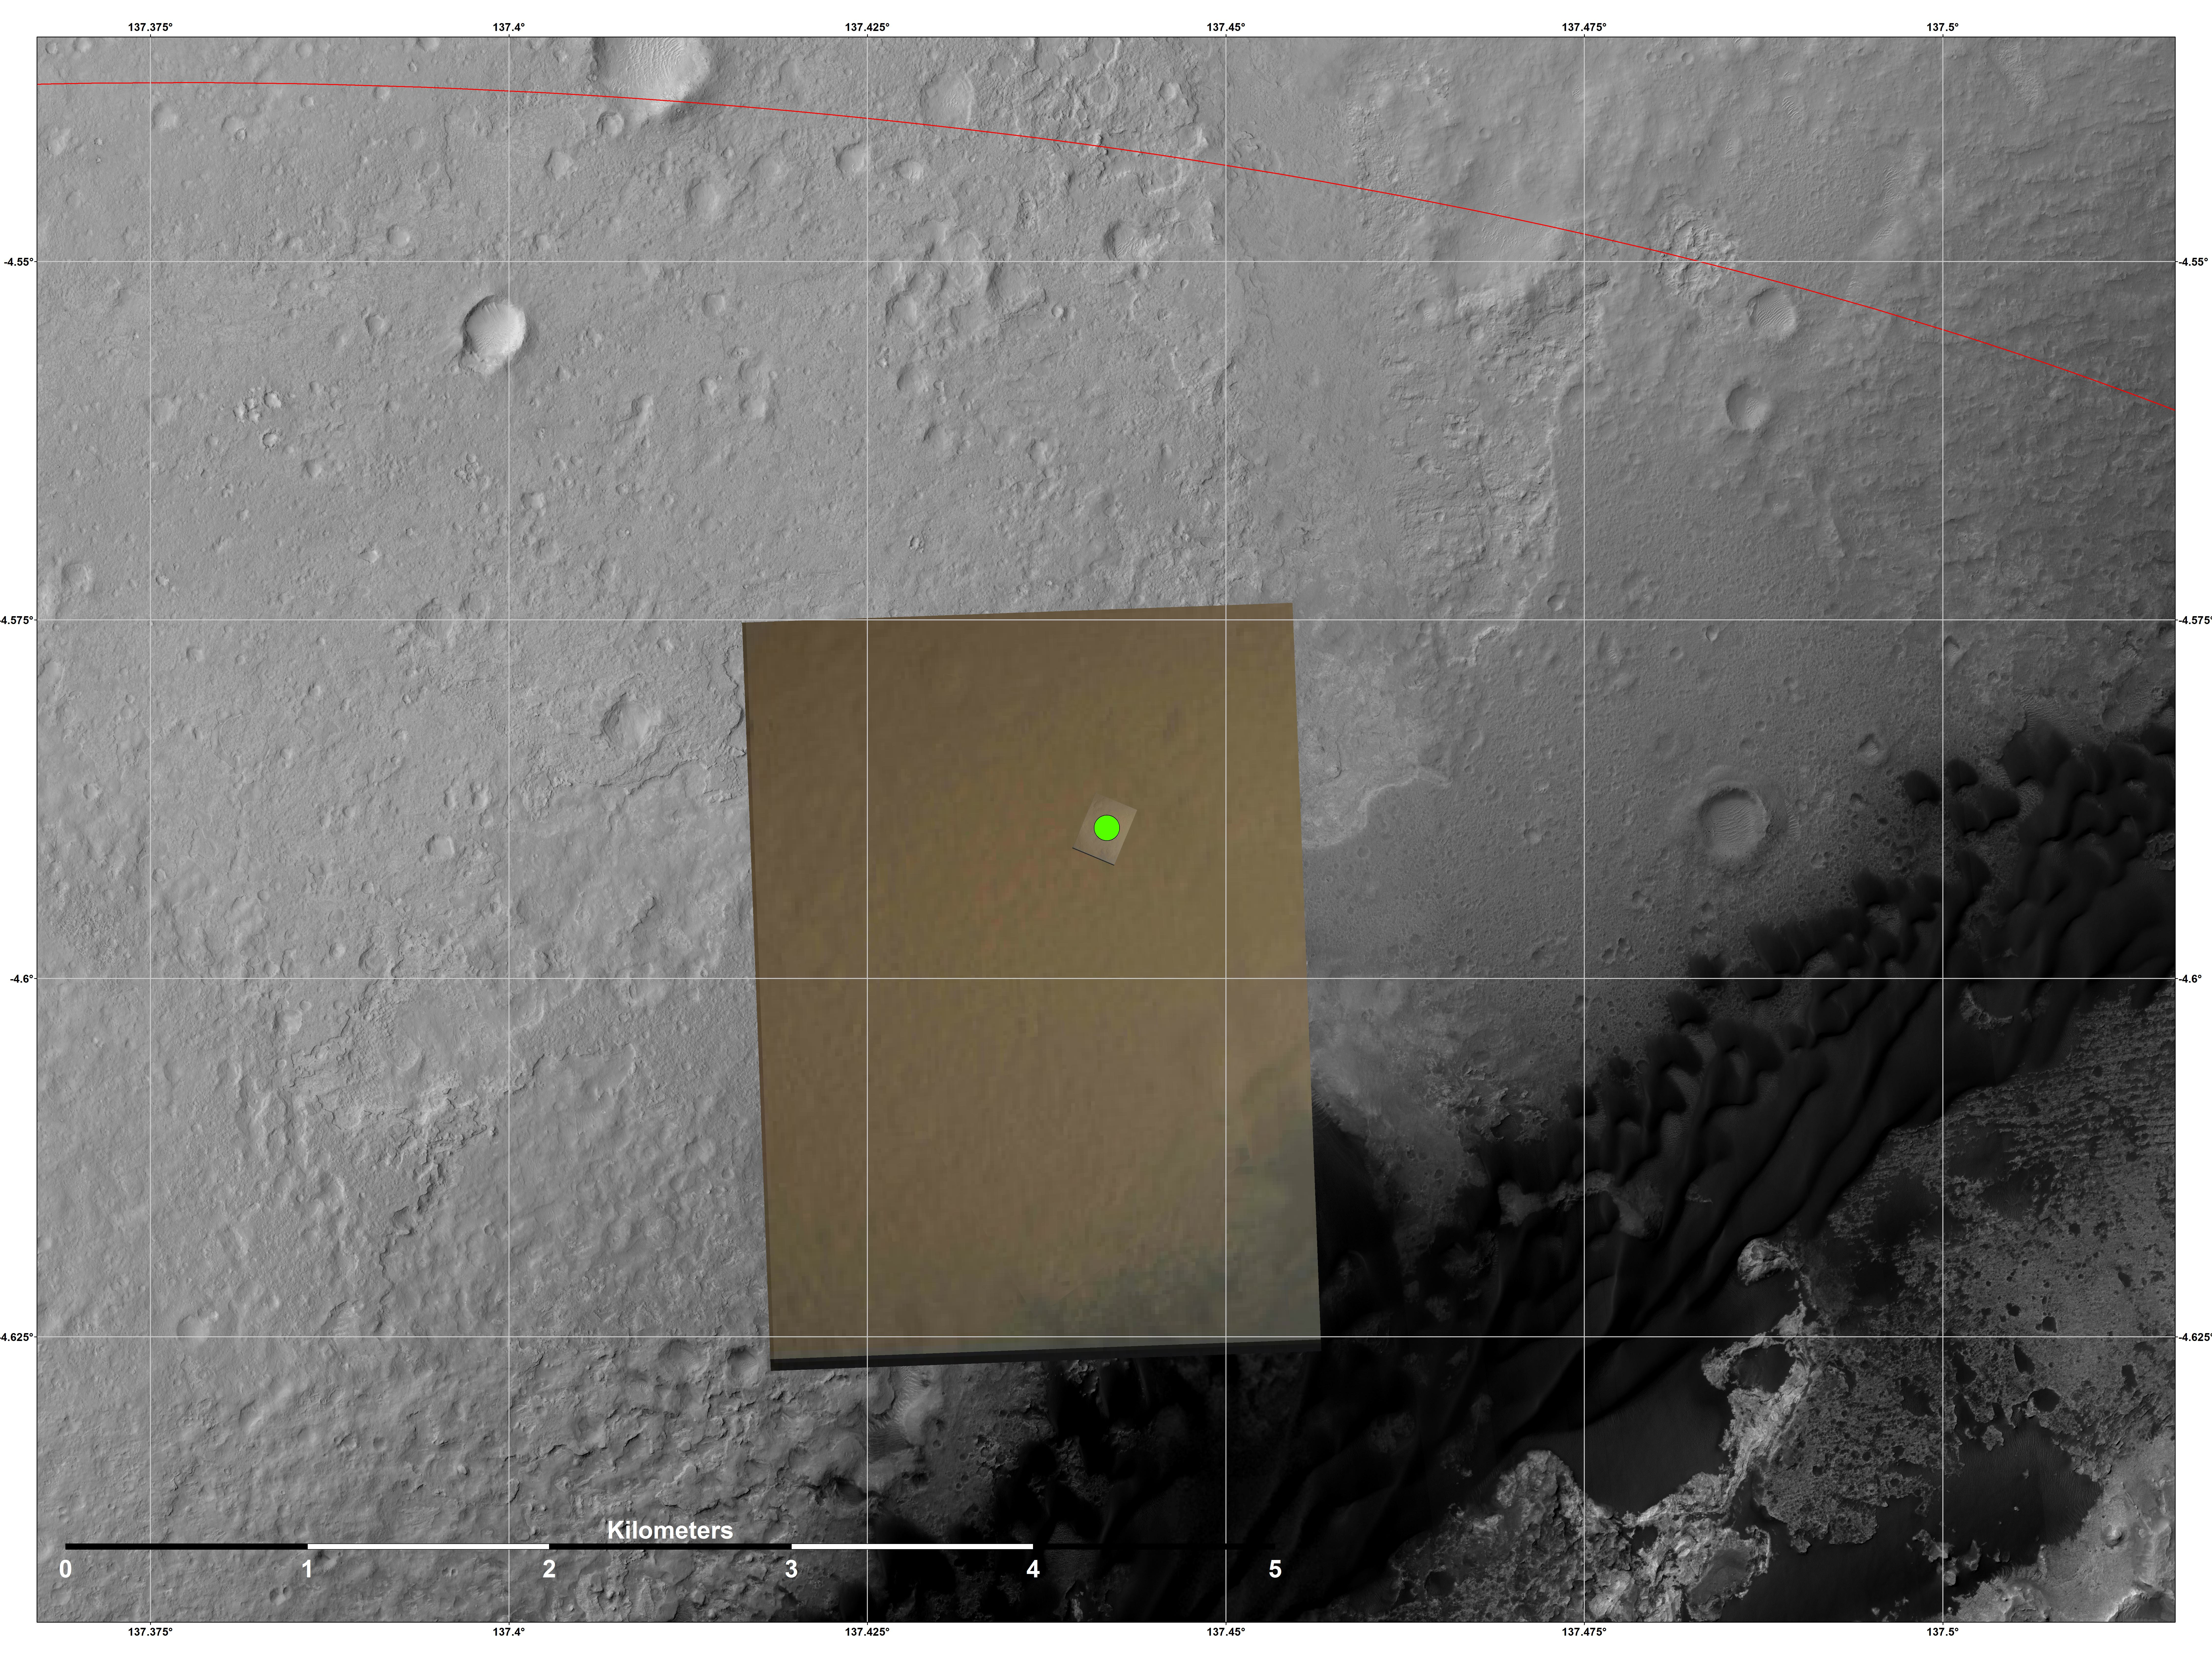

Nailing Down Curiosity’s Landing Site

This image shows the location (green) where scientists estimate NASA’s Curiosity rover landed on Mars within Gale Crater, based on images from the Mars Descent Imager (MARDI). The landing estimates derived from navigation and landing data agree to within 660 feet (200 meters) of this MARDI estimate.

The red line shows the northern edge of the targeted landing region, a probability distribution defined by an ellipse.

The gray scale image is a mosaic from the HiRISE camera on NASA’s Mars Reconnaissance Orbiter. The color image is from MARDI.

Credit: NASA/JPL-Caltech/MSSS